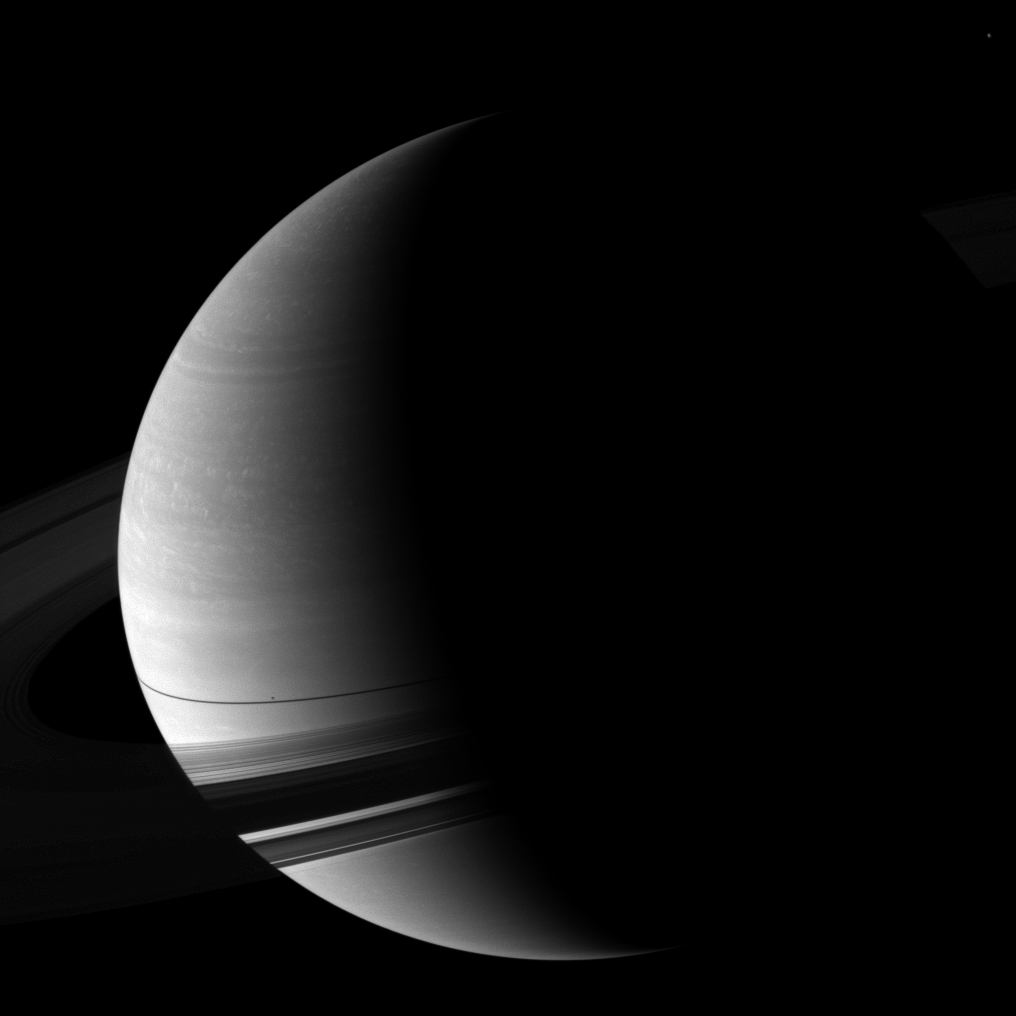

Crescent at Equinox

The Cassini spacecraft looks down and pictures Saturn wrapped in a pencil-thin shadow of the rings just days after the planet’s August 2009 equinox.

The moon Epimetheus is not shown here, but it is casting a tiny shadow on the planet above the rings. The moon Enceladus (504 kilometers, or 313 miles across) is faintly visible in the far top right of the image.

The novel illumination geometry that accompanies equinox lowers the sun’s angle to the ringplane, significantly darkens the rings, and causes out-of-plane structures to look anomalously bright and cast shadows across the rings. These scenes are possible only during the few months before and after Saturn’s equinox, which occurs only once in about 15 Earth years. Before and after equinox, Cassini’s cameras have spotted not only the predictable shadows of some of Saturn’s moons (see PIA11657), but also the shadows of newly revealed vertical structures in the rings themselves (see PIA11665).

This view looks toward the northern, sunlit side of the rings from about 13 degrees above the ringplane. The rings have been brightened by a factor of 10 relative to the planet.

The image was taken with the Cassini spacecraft wide-angle camera on Aug. 17, 2009 using a spectral filter sensitive to wavelengths of near-infrared light centered at 752 nanometers. The view was obtained at a distance of approximately 2.2 million kilometers (1.4 million miles) from Saturn and at a Sun-Saturn-spacecraft, or phase, angle of 109 degrees. Image scale is 125 kilometers (78 miles) per pixel.

The Cassini-Huygens mission is a cooperative project of NASA, the European Space Agency and the Italian Space Agency. The Jet Propulsion Laboratory, a division of the California Institute of Technology in Pasadena, manages the mission for NASA’s Science Mission Directorate, Washington, D.C. The Cassini orbiter and its two onboard cameras were designed, developed and assembled at JPL. The imaging operations center is based at the Space Science Institute in Boulder, Colo.

Credit: NASA/JPL/Space Science Institute